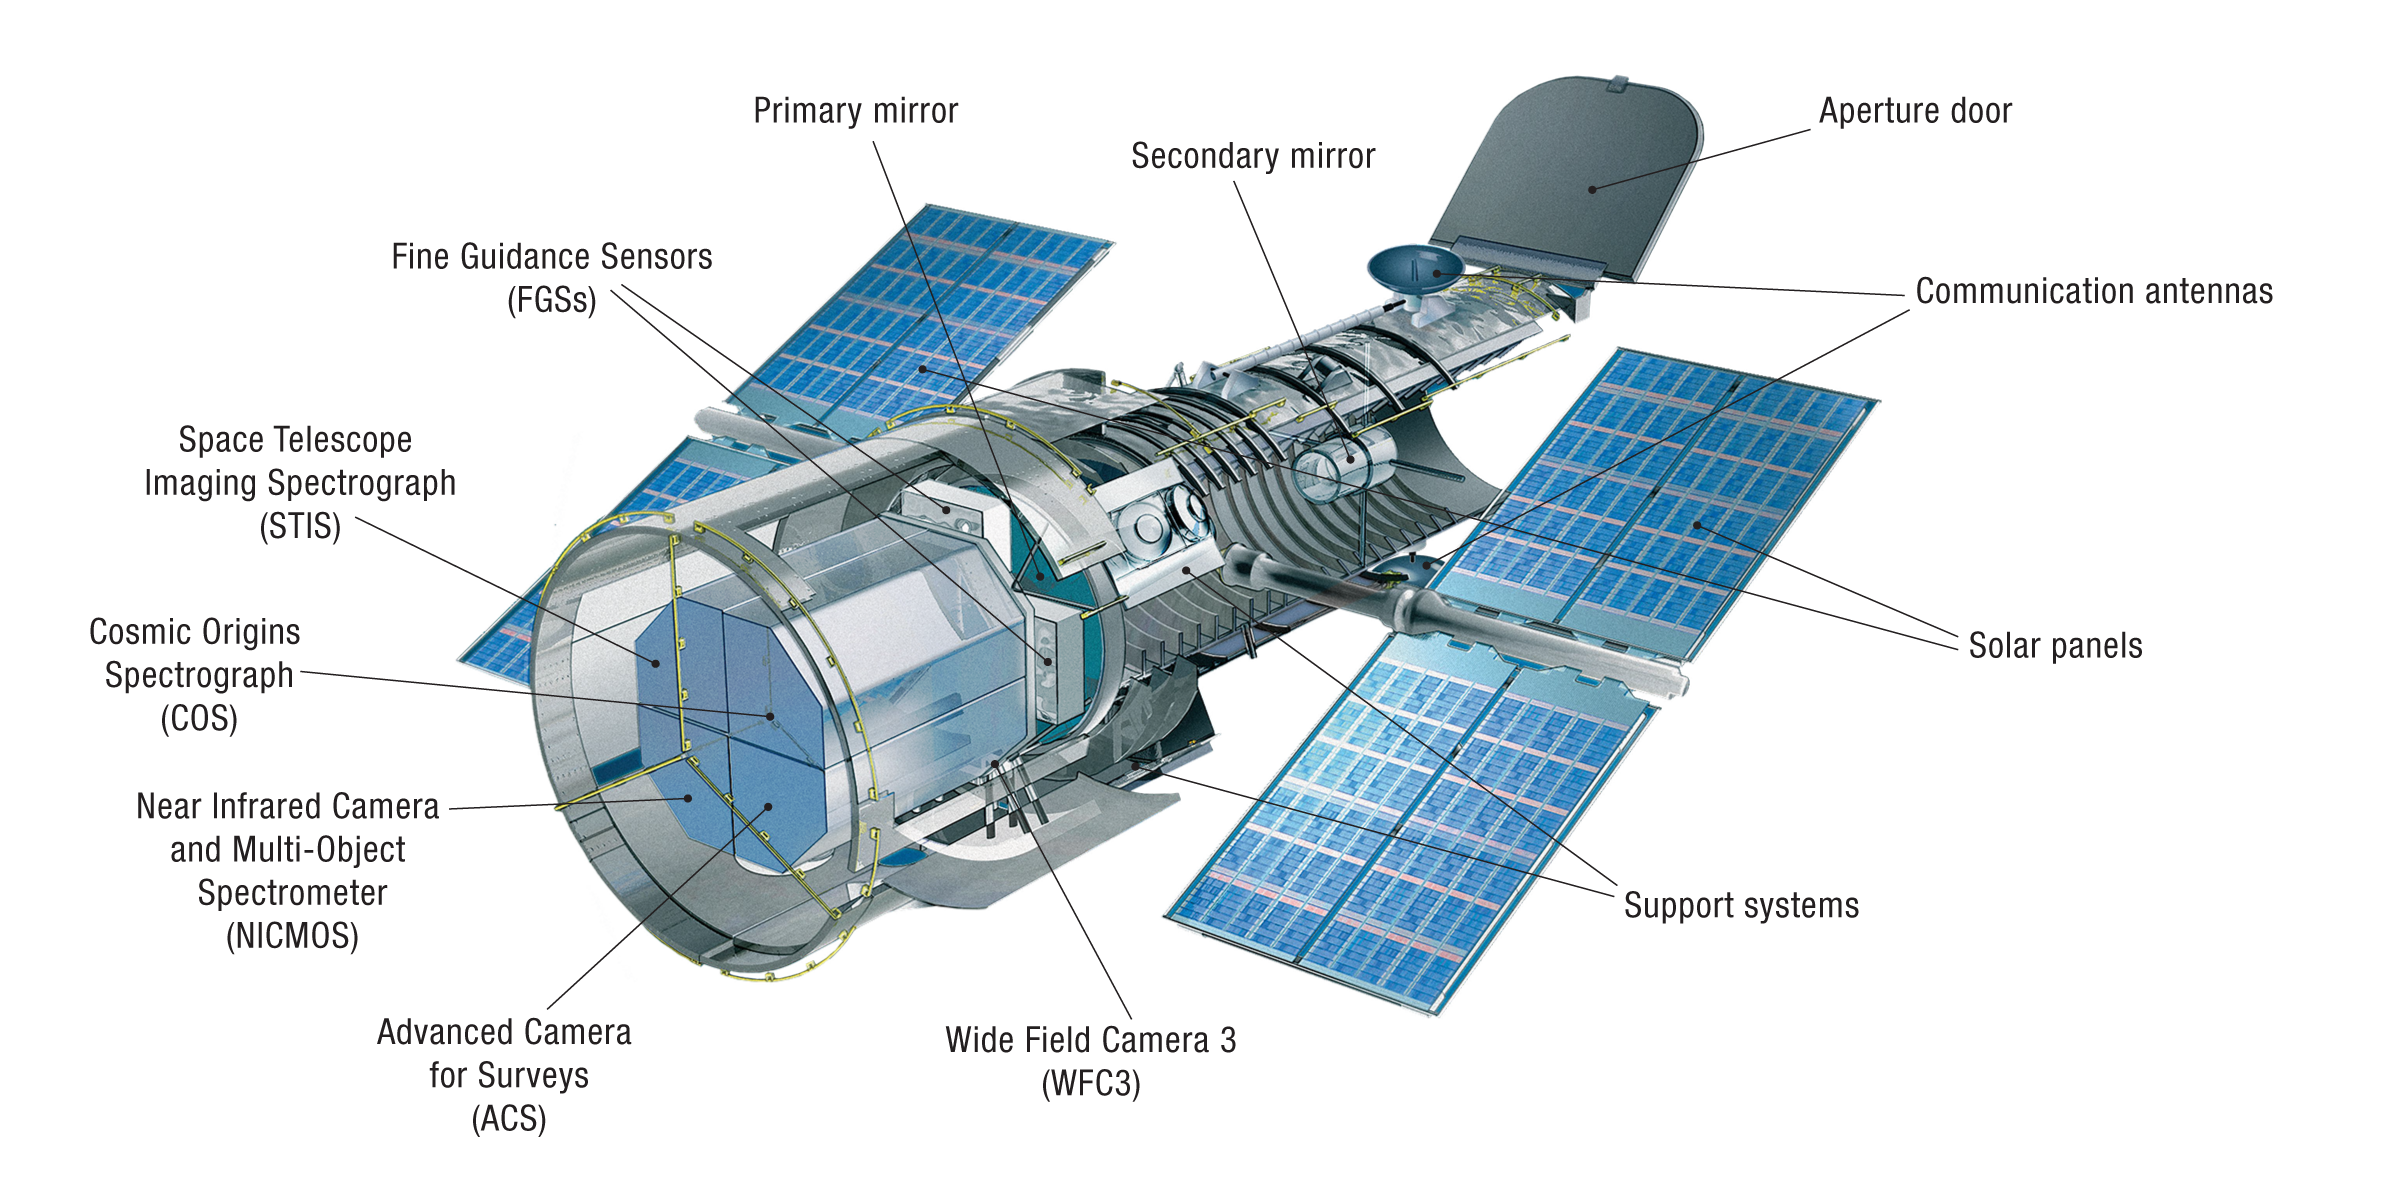

Hubble’s Instruments Including Control and Support Systems (Cutaway)

This is a cutaway diagram of the Hubble Space Telescope, with components labeled. The forward shell houses the telescope’s optical assembly. In the middle of the telescope are the reaction wheels and the bays that house the observatory's control electronics. The aft shroud houses the scientific instruments, gyroscopes, and star trackers. The instruments are located in containers that make them easy to remove and replace.

INSTRUMENTS:

Wide Field Camera 3
Wide Field Camera 3 (WFC3) expanded Hubble’s reach by giving the telescope greater access to ultraviolet, visible and infrared wavelengths of light. With its high resolution and wide field of view, WFC3 has become the telescope’s workhorse camera, responsible for many of Hubble’s spectacular pictures. It has imaged everything from nearby star formation to galaxies in the very distant universe.

Cosmic Origins Spectrograph
The Cosmic Origins Spectrograph (COS) breaks ultraviolet radiation into components that can be studied in detail. COS is best at studying points of light, like stars or quasars (distant galaxies emitting tremendous amounts of light from their central regions). It has been used to study galaxy evolution, the formation of planets and the rise of the elements needed for life.

Advanced Camera for Surveys
The Advanced Camera for Surveys (ACS) conducts surveys of the universe. It is responsible for many of Hubble’s most impressive visible-light images of deep space. With its wide field of view, sharp image quality, and high sensitivity, ACS helps map the distribution of dark matter, detects the most distant objects in the universe, searches for massive planets and studies the evolution of clusters of galaxies.

Space Telescope Imaging Spectrograph
The Space Telescope Imaging Spectrograph (STIS) combines a camera with a spectrograph, which provides a “fingerprint” of a celestial object’s temperature, chemical composition, density and motion. STIS also reveals changes in the evolving universe and leads the way in the field of high-contrast imaging. The versatile instrument is sensitive to a wide range of wavelengths of light, from ultraviolet through the optical and into the near-infrared. STIS studies black holes, monster stars, and the intergalactic medium, and analyzes the atmospheres of worlds around other stars.

Near Infrared Camera and Multi-Object Spectrometer
The Near Infrared Camera and Multi-Object Spectrometer (NICMOS) is sensitive to infrared light, which is perceived by humans as heat. Infrared light reveals details about distant galaxies, planets and solar systems and star formation that are not available in visible light. It observes objects hidden by interstellar dust, such as site of stellar formation. The instrument sports three cameras — each with different fields of view. NICMOS operated from 1997 to 1999, and from 2002 to 2008.

Fine Guidance Sensors
Hubble’s three Fine Guidance Sensors (FGS) — its targeting cameras — are devices that lock onto guide stars and keep Hubble pointed in the correct direction. Two of the sensors point the telescope at an astronomical target and then hold that target in a scientific instrument’s field of view. The third sensor is available to perform scientific observations, precisely measuring the distance between stars and their relative motions.

ADDITIONAL TELESCOPE FEATURES:

Primary mirror
Hubble’s primary mirror is 7.8-feet (2.4-meters) in diameter. It is made of a special glass coated with aluminum and a compound that reflects ultraviolet light. It collects light from the telescope’s targets and reflects it to the secondary mirror.

Secondary mirror
Like the primary mirror, Hubble’s secondary mirror is made of special glass coated with aluminum and a compound to reﬂect ultraviolet light. It is 12 inches (30.5 centimeters) in diameter and reﬂects the light back through a hole in the primary mirror and into the instruments.

Aperture door
Hubble’s aperture door can close, if necessary, to prevent light from the Sun from entering and potentially damaging the telescope or its instruments.

Communication antennas
Digital images and spectra stored in Hubble’s solid-state recorders are converted to radio waves and then beamed through one of the spacecraft’s high-gain antennas (HGAs) to a NASA communications satellite, which relays them to the ground. Because the HGAs would extend off the page above and below the spacecraft image, they are shown here pressed against the side of the telescope in their “berthed positions.” This is how they were configured at launch.

Solar panels
Hubble’s current set of rigid solar panels use gallium-arsenide photovoltaic cells that produce enough power for all the science instruments to operate simultaneously. The first and second sets were larger, flexible panels, but produced less power.

Support systems
Essential support systems such as computers, batteries, gyroscopes, reaction wheels, and electronics are contained in these areas.

SPACECRAFT SYSTEMS:

Communications antennas
Hubble performs in response to detailed instructions from people on the ground. The antennas allow technicians to communicate with the telescope, telling it what to do and when to do it. Four antennas receive and send information to a set of satellites, which in turn communicate with Earth.

Solar arrays
Hubble is powered by sunlight. Each wing-like array has solar cells that convert the Sun’s energy into electricity. Some of that electricity runs the telescope, some is stored in onboard batteries for the periods when Hubble is in Earth’s shadow.

Computers and automation
Several computers and microprocessors reside in Hubble’s body and in each science instrument. There are two main computers. One talks to the instruments, sends commands and other information, and transmits data; the other handles pointing control, gyroscopes and other system-wide functions.

Thermal protection
Hubble has blanket of multilayered insulation, which protects the telescope from temperature extremes.

Pointing system
Hubble uses a combination of gyroscopes, reaction wheels and Fine Guidance Sensors to orient itself.

Credit: NASA's Goddard Space Flight Center, ESA